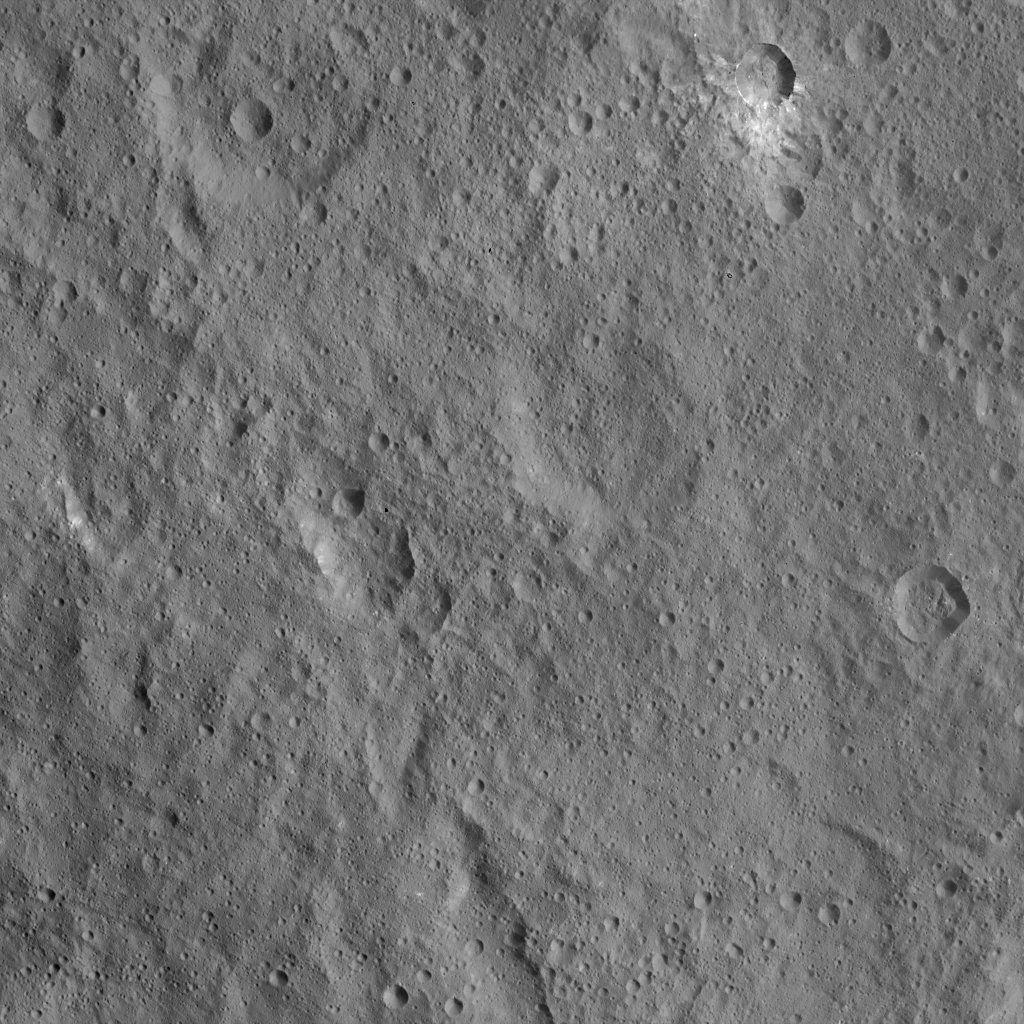

Dawn HAMO Image 84

This view of Ceres from NASA’s Dawn spacecraft shows cratered terrain located immediately to the west of the intriguing mountain feature called Ahuna Mons.

North on Ceres is up. A linear feature cuts across the scene from south to north-northwest. A small crater in the northern portion of the image is surrounded by asymmetric ejecta, composed of a mixture of light and dark material.

A small crater at center right (east) displays steep flanks and a hummocky floor.

The image was taken from a spacecraft altitude of 915 miles (1,470 kilometers) during Dawn’s High Altitude Mapping Orbit (HAMO) phase. Image resolution is 450 feet (140 meters) per pixel.

The image is located at 2 degrees north latitude, 304 degrees east longitude.

Dawn’s mission is managed by JPL for NASA’s Science Mission Directorate in Washington. Dawn is a project of the directorate’s Discovery Program, managed by NASA’s Marshall Space Flight Center in Huntsville, Alabama. UCLA is responsible for overall Dawn mission science. Orbital ATK, Inc., in Dulles, Virginia, designed and built the spacecraft. The German Aerospace Center, the Max Planck Institute for Solar System Research, the Italian Space Agency and the Italian National Astrophysical Institute are international partners on the mission team.

Credit: NASA/JPL-Caltech/UCLA/MPS/DLR/IDA